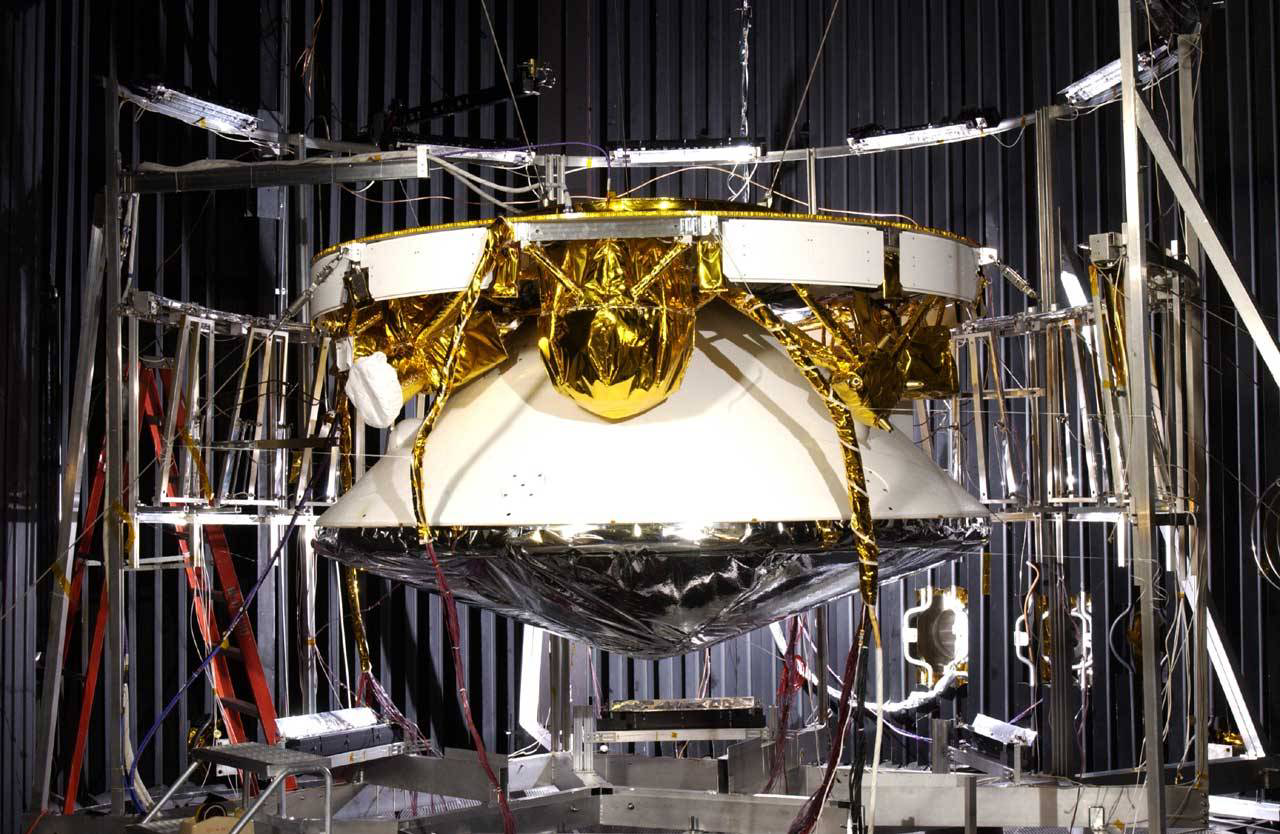

Mars Exploration Rover

December 5, 2002

Mars Exploration Rover (MER) spacecraft — areoshell (encapsulating the rover and lander) plus cruise stage.

Credit: NASA/JPL